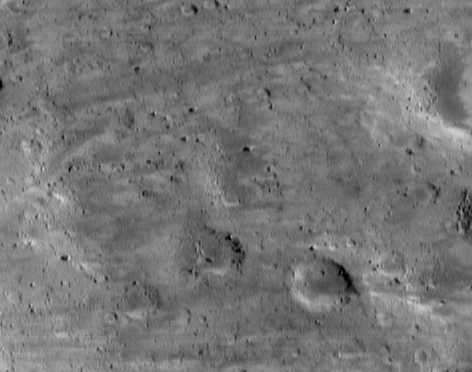

A Streaky Plain

Eros’ “saddle,” the large indentation in the asteroid’s peanut-like shape, continues to reveal its diverse and fascinating landscapes. NEAR Shoemaker’s camera snapped this picture of the southern part of the saddle on June 17, 2000, from an altitude of 51 kilometers (32 miles). Small craters are mostly absent, and on larger craters, the rims appear highly degraded and the floors flattened. These morphologic characteristics, when they appear on larger planets, typically are interpreted as evidence of blanketing on an older surface. On Eros, the blanketing layer would be regolith. The whole scene is approximately 1.9 kilometers (1.2 miles) across.

Built and managed by The Johns Hopkins University Applied Physics Laboratory, Laurel, Maryland, NEAR was the first spacecraft launched in NASA’s Discovery Program of low-cost, small-scale planetary missions. See the NEAR web page at http://near.jhuapl.edu/ for more details.

Credit: NASA/JPL/JHUAPL